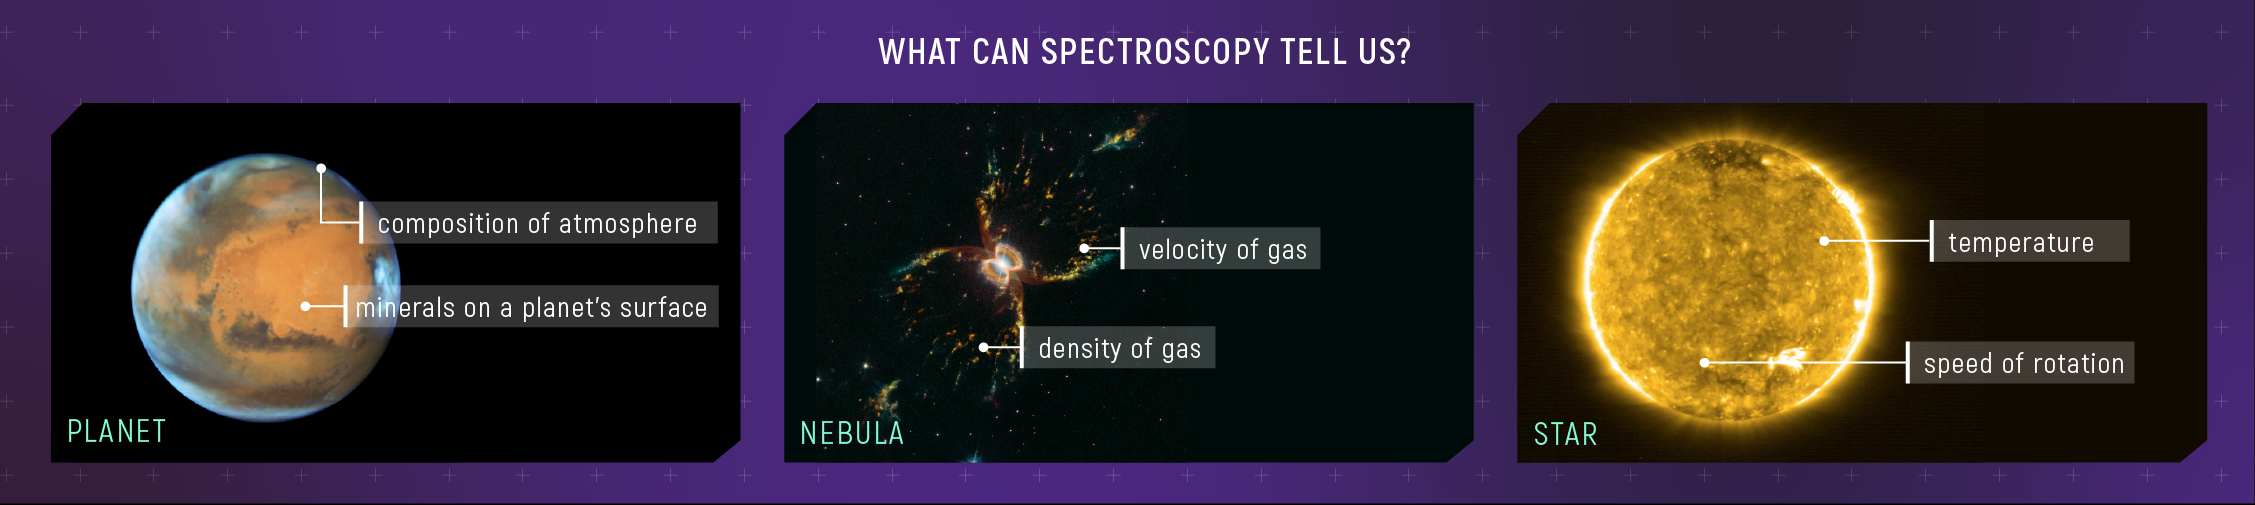

What Can Spectroscopy Tell Us?

Almost everything we know about the make-up, temperature, and motion of planets, stars, nebulae, and galaxies comes from spectroscopy: measuring the specific colors of light that they emit, absorb, transmit, and reflect. For example, spectroscopy provides information about the composition of planetary atmospheres and minerals on a planet’s surface; density and velocity of gas in a nebula; and temperature and speed of rotation of a star.

Hubble image of Mars: NASA, ESA, the Hubble Heritage Team (STScI/AURA), J. Bell (ASU), and M. Wolff (Space Science Institute). Hubble image of the Southern Crab Nebula: NASA, ESA, and STScI. Solar Orbiter image of the Sun: Solar Orbiter/EUI Team/ESA & NASA; CSL, IAS, MPS, PMOD/WRC, ROB, UCL/MSSL.

Credit: Illustration: NASA, ESA, CSA, Leah Hustak (STScI)